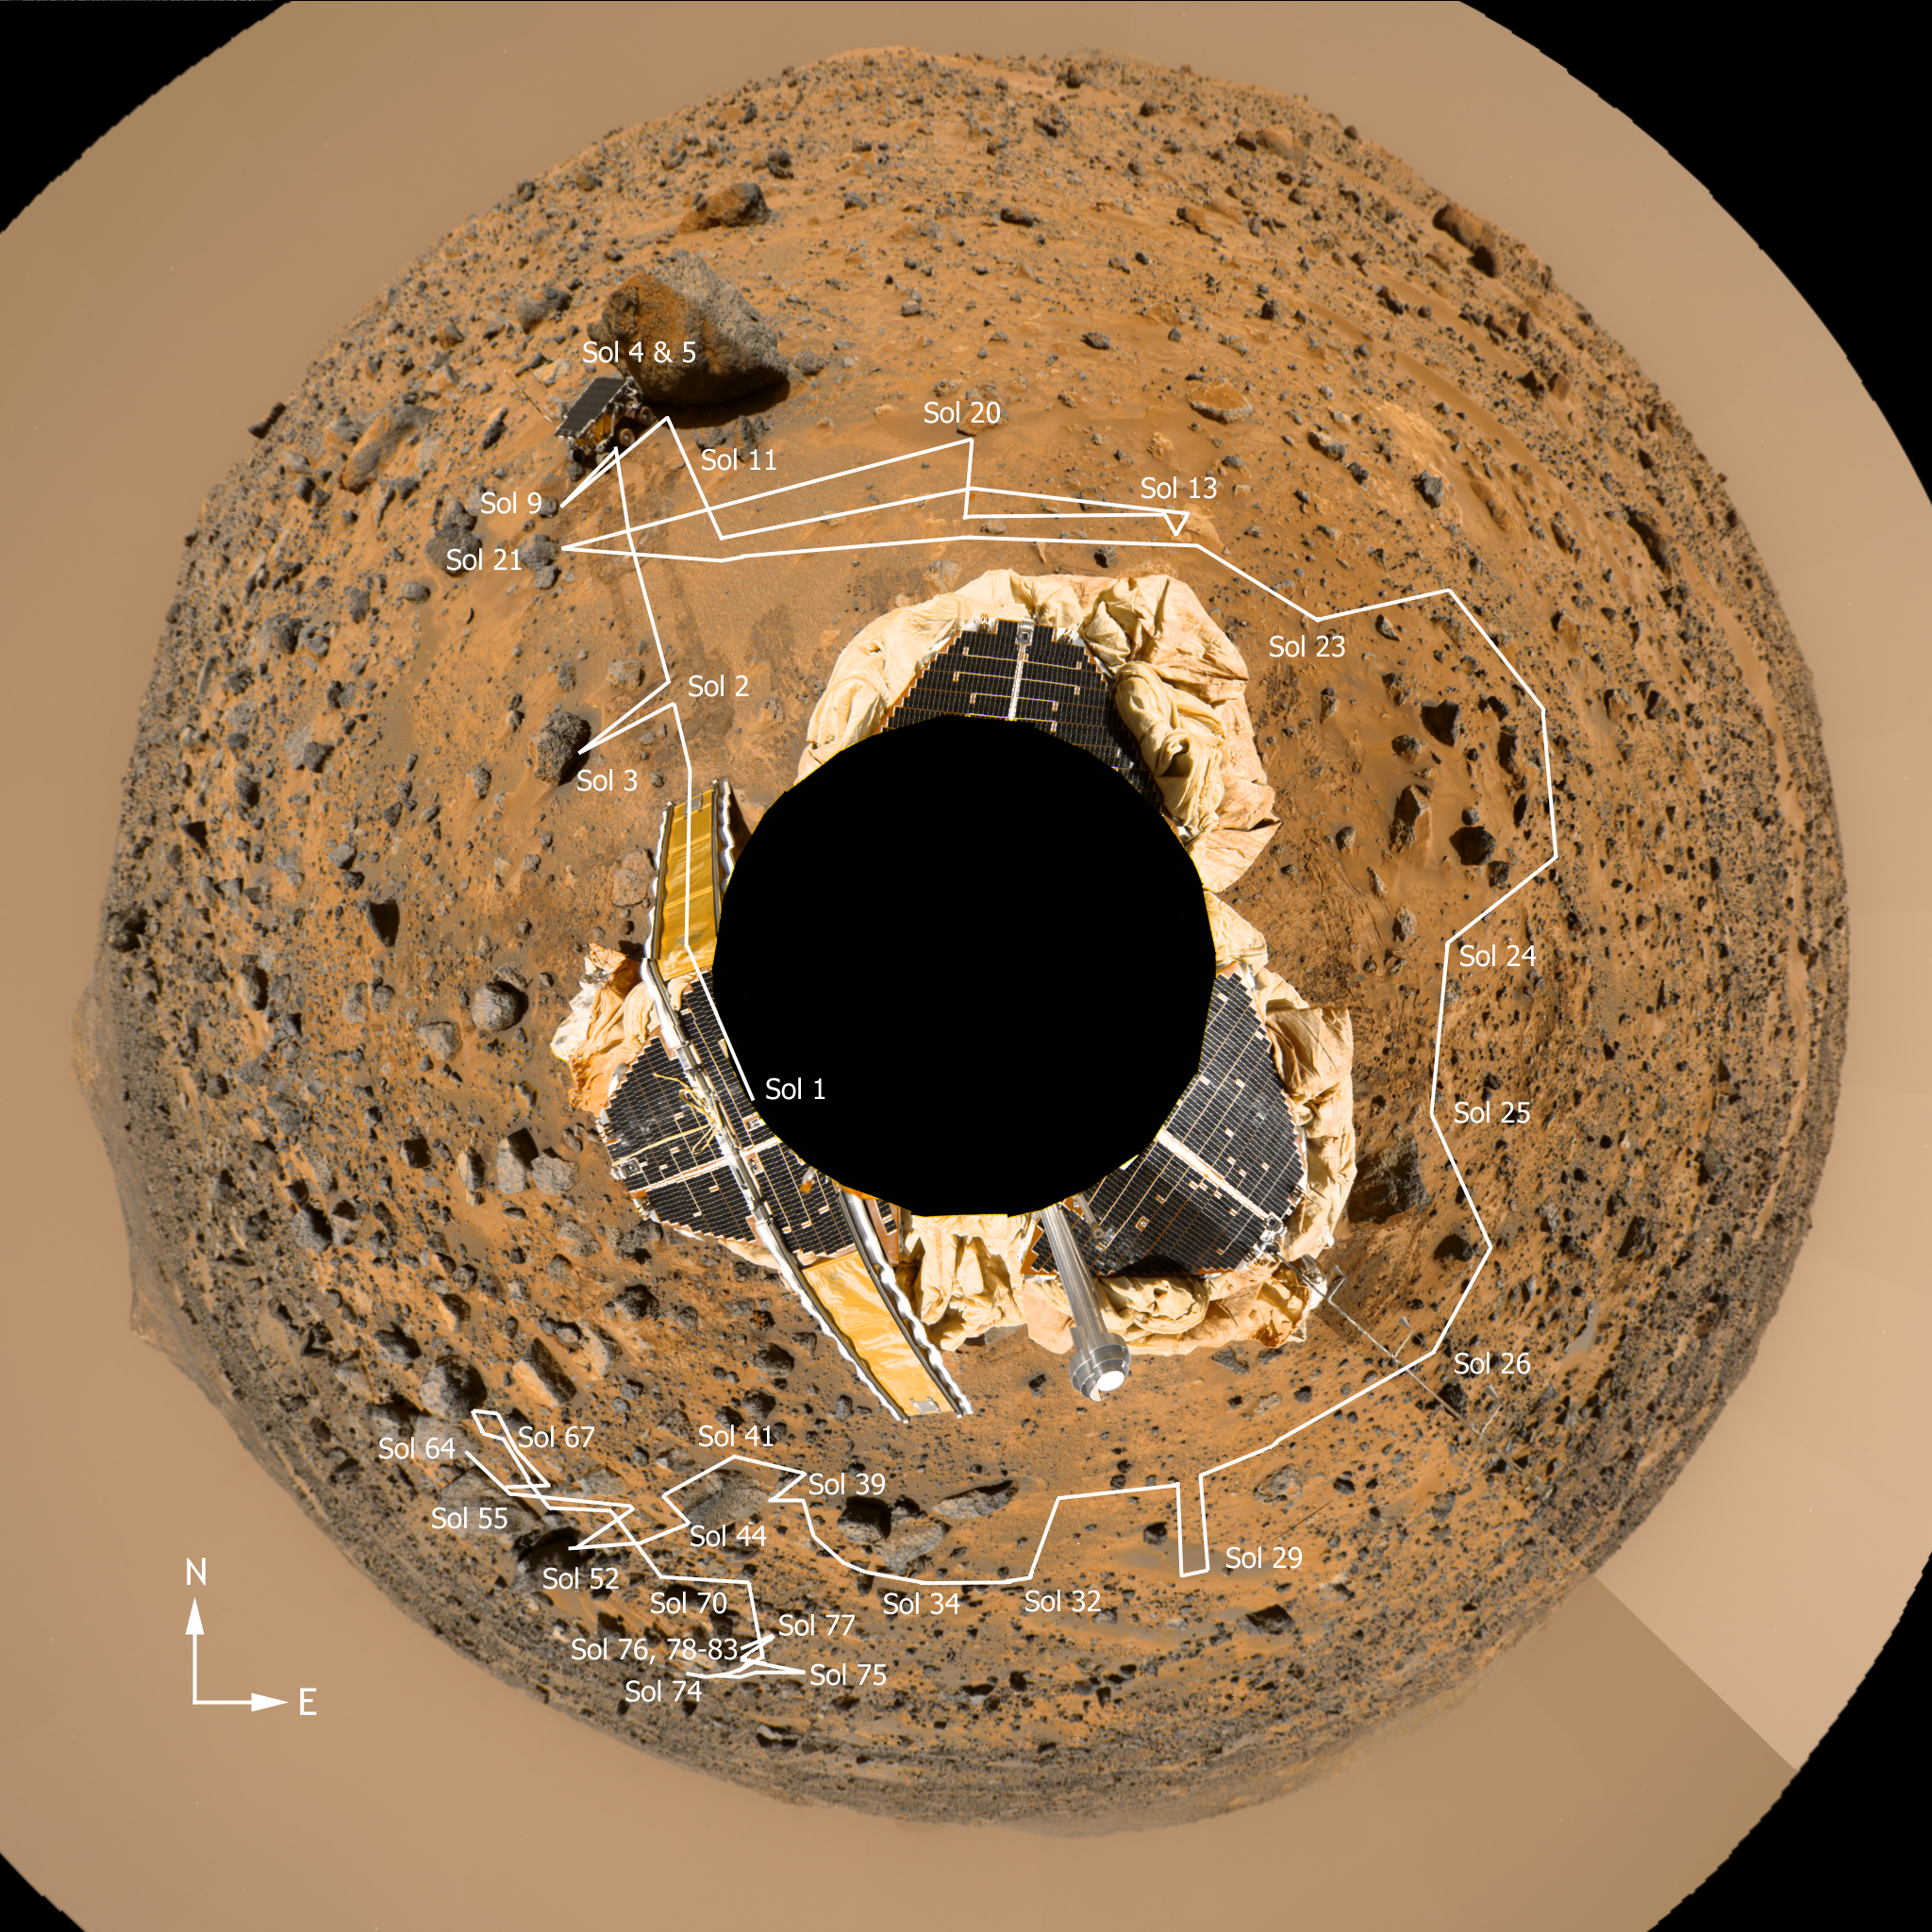

Mars PathFinder Rover Traverse Image

This figure contains an azimuth-elevation projection of the “Gallery Panorama.” The original Simple Cylindrical mosaic has been reprojected to the inside of a sphere so that lines of constant azimuth radiate from the center and lines of constant elevation are concentric circles. This projection preserves the resolution of the original panorama. Overlaid onto the projected Martian surface is a delineation of the Sojourner rover traverse path during the 83 Sols (Martian days) of Pathfinder surface operations. The rover path was reproduced using IMP camera “end of day” and “Rover movie” image sequences and rover vehicle telemetry data as references.

Photojournal note: Sojourner spent 83 days of a planned seven-day mission exploring the Martian terrain, acquiring images, and taking chemical, atmospheric and other measurements. The final data transmission received from Pathfinder was at 10:23 UTC on September 27, 1997. Although mission managers tried to restore full communications during the following five months, the successful mission was terminated on March 10, 1998.

Credit: NASA/JPL